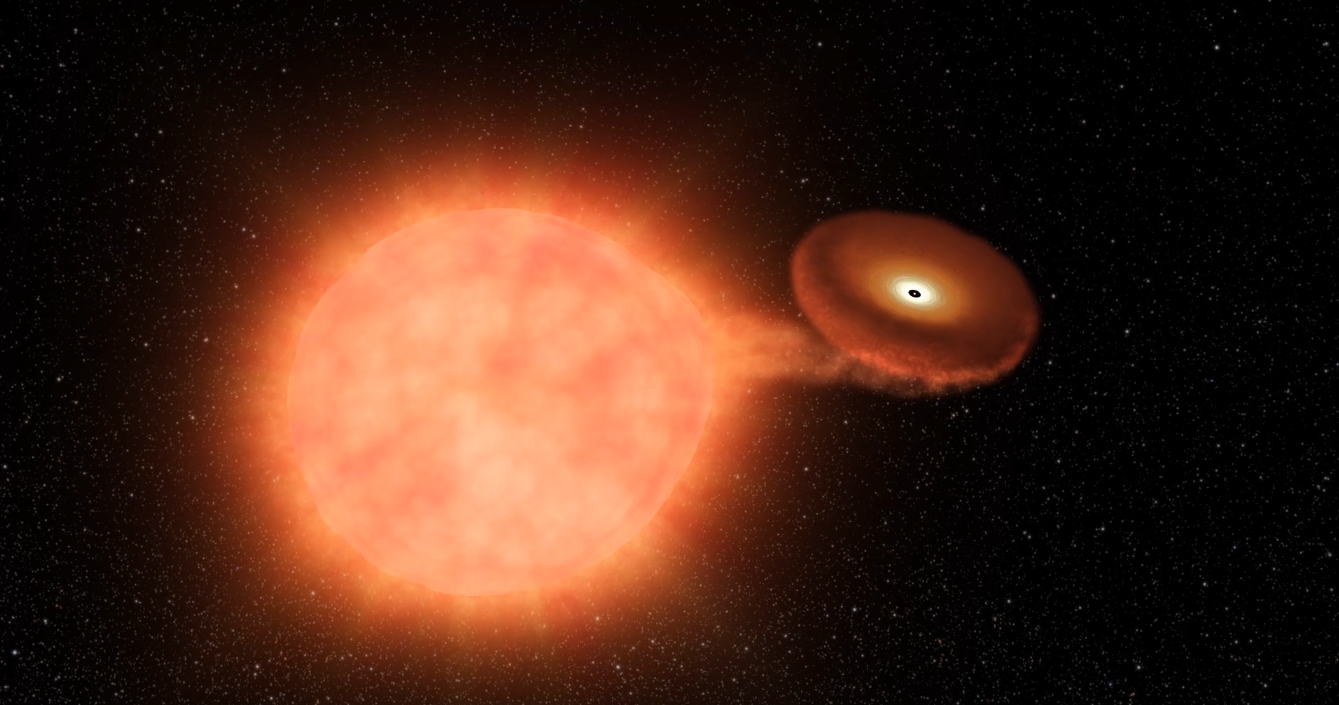

Kepler Beyond Planets: Finding Exploding Stars (Type Ia Supernova from a White Dwarf Stealing Matter)

Animation

Infographic

This animation shows the explosion of a white dwarf, an extremely dense remnant of a star that can no longer burn nuclear fuel at its core. In this “type Ia” supernova, white dwarf’s gravity steals material away from a nearby stellar companion. When the white dwarf reaches an estimated 1.4 times the current mass of the Sun, it can no longer sustain its own weight, and blows up.

Stellar explosions forge and distribute materials that make up the world in which we live, and also hold clues to how fast the universe is expanding. By understanding supernovae, scientists can unlock mysteries that are key to what we are made of and the fate of our universe. But to get the full picture, scientists must observe supernovae from a variety of perspectives, especially in the first moments of the explosion. That’s really difficult — there’s no telling when or where a supernova might happen next.

NASA Ames manages the Kepler and K2 missions for NASA’s Science Mission Directorate. JPL managed Kepler mission development. Ball Aerospace & Technologies Corporation operates the flight system with support from the Laboratory for Atmospheric and Space Physics at the University of Colorado in Boulder.

Credit: NASA/JPL-Caltech